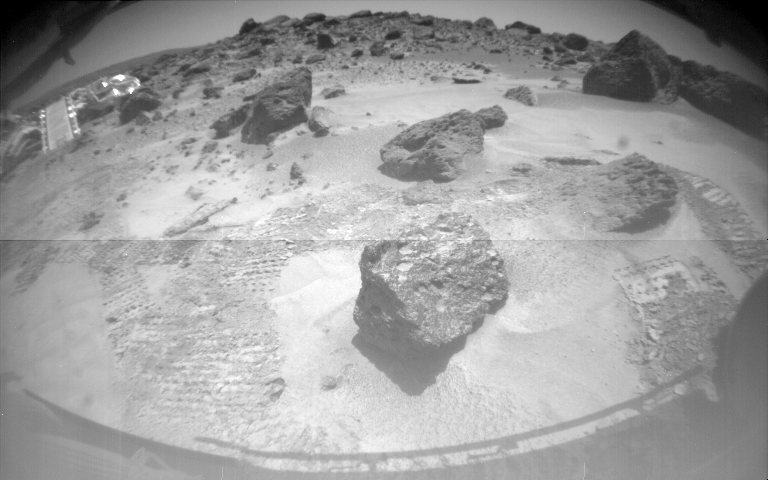

A Rover’s-eye view of the Lander

One of Sojourner’s two front cameras took this image of the Sagan Memorial Station on Sol 6. The lander and its deployed rear ramp are at upper left, while several large rocks appear at center. Sojourner was near the large rock Yogi when this image was taken.

Mars Pathfinder is the second in NASA’s Discovery program of low-cost spacecraft with highly focused science goals. The Jet Propulsion Laboratory, Pasadena, CA, developed and manages the Mars Pathfinder mission for NASA’s Office of Space Science, Washington, D.C. JPL is an operating division of the California Institute of Technology (Caltech). The Imager for Mars Pathfinder (IMP) was developed by the University of Arizona Lunar and Planetary Laboratory under contract to JPL. Peter Smith is the Principal Investigator.

Photojournal note: Sojourner spent 83 days of a planned seven-day mission exploring the Martian terrain, acquiring images, and taking chemical, atmospheric and other measurements. The final data transmission received from Pathfinder was at 10:23 UTC on September 27, 1997. Although mission managers tried to restore full communications during the following five months, the successful mission was terminated on March 10, 1998.

Credit: NASA/JPL